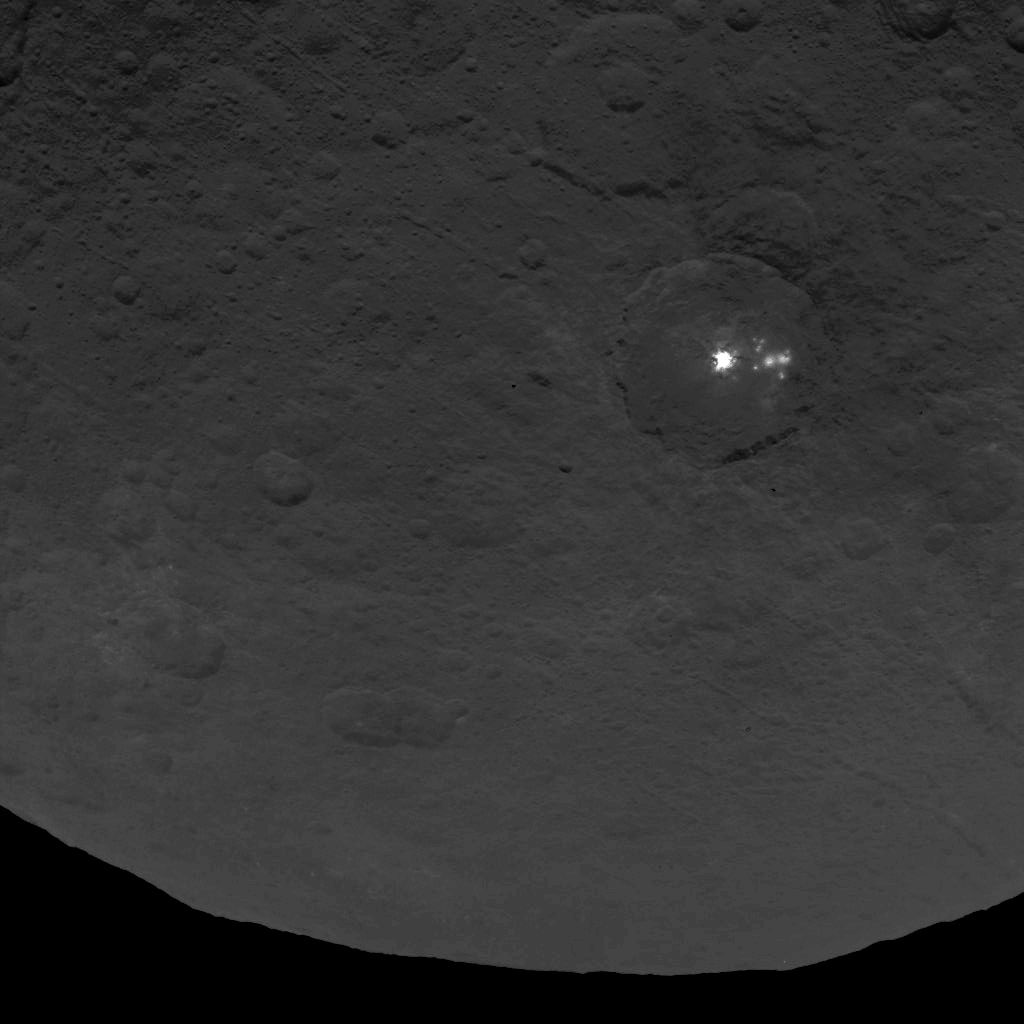

Dawn Survey Orbit Image 11

A cluster of mysterious bright spots on dwarf planet Ceres can be seen in this image, taken by NASA’s Dawn spacecraft from an altitude of 2,700 miles (4,400 kilometers). The image, with a resolution of 1,400 feet (410 meters) per pixel, was taken on June 9, 2015.

Dawn’s mission is managed by JPL for NASA’s Science Mission Directorate in Washington. Dawn is a project of the directorate’s Discovery Program, managed by NASA’s Marshall Space Flight Center in Huntsville, Alabama. UCLA is responsible for overall Dawn mission science. Orbital ATK, Inc., in Dulles, Virginia, designed and built the spacecraft. The German Aerospace Center, the Max Planck Institute for Solar System Research, the Italian Space Agency and the Italian National Astrophysical Institute are international partners on the mission team.

Credit: NASA/JPL-Caltech/UCLA/MPS/DLR/IDA